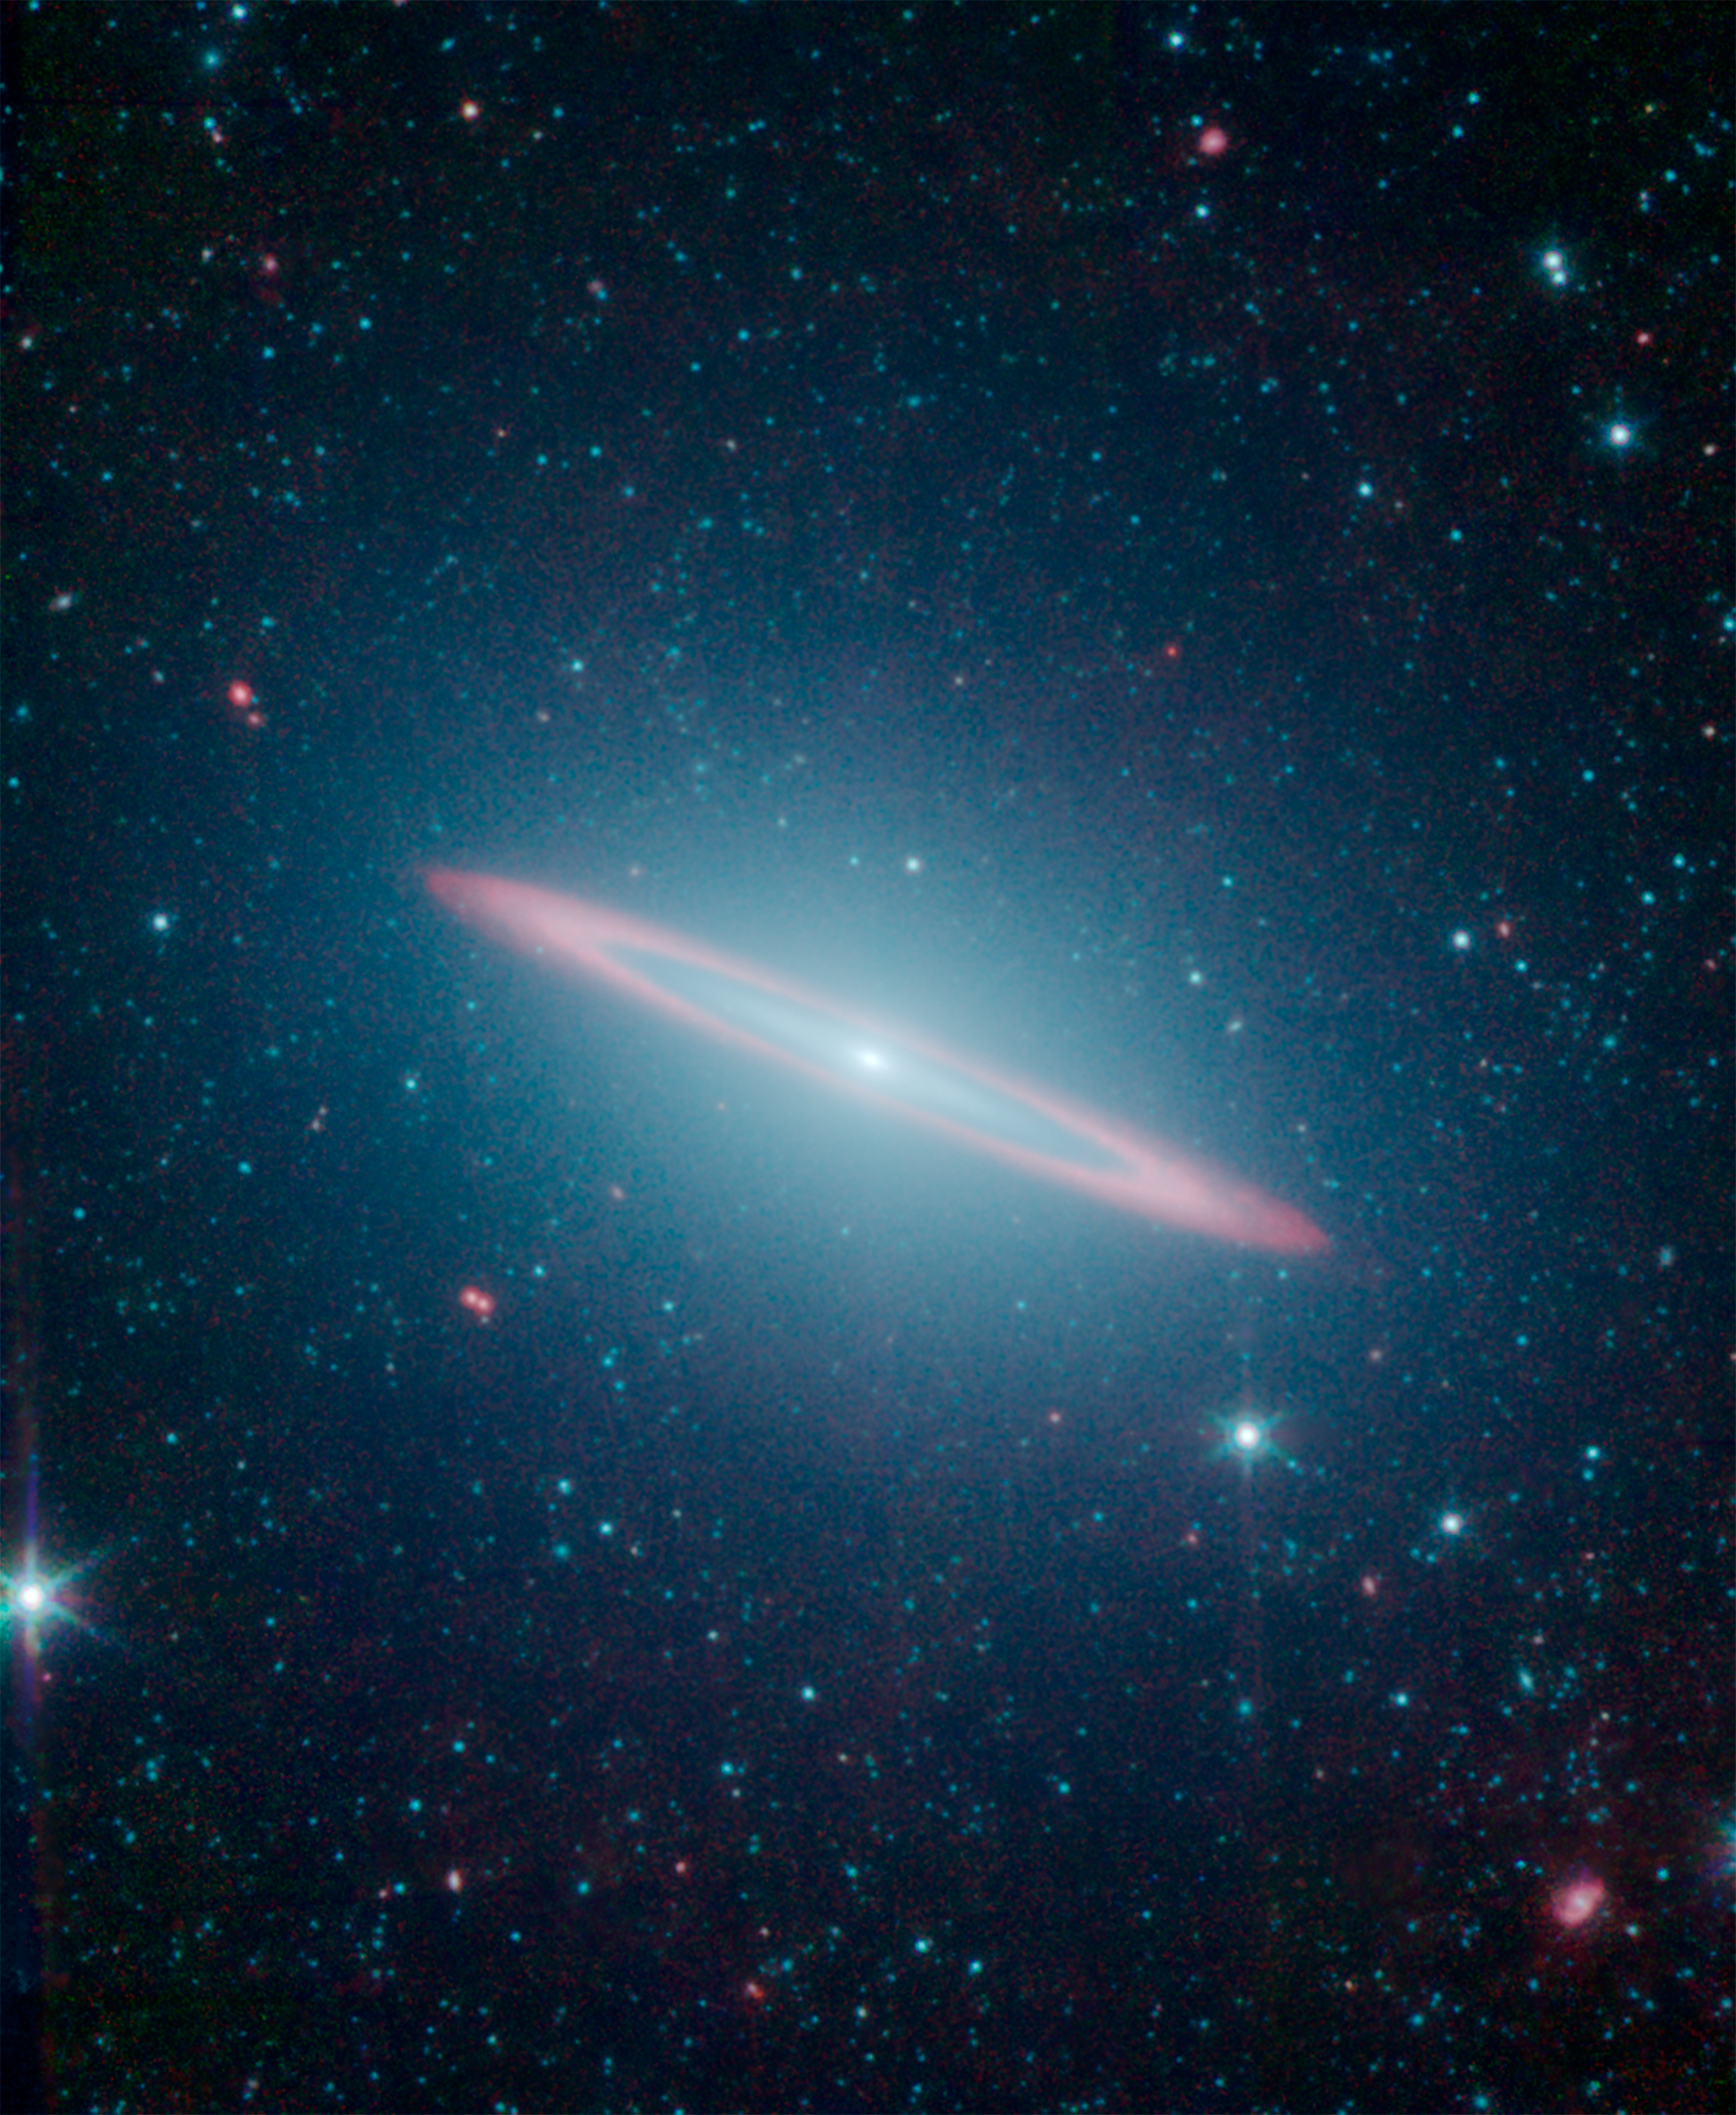

The Sombrero Galaxy's Split Personality

'The infrared vision of NASA's Spitzer Space Telescope has revealed that the Sombrero galaxy -- named after its appearance in visible light to a wide-brimmed hat -- is in fact two galaxies in one. It is a large elliptical galaxy (blue-green) with a thin disk galaxy (partly seen in red) embedded within. Previous visible-light images led astronomers to believe the Sombrero was simply a regular flat disk galaxy.

Spitzer's infrared view highlights the stars and dust. The starlight detected at 3.5 and 4.6 microns is represented in blue-green while the dust detected at 8.0 microns appears red. This image allowed astronomers to sample the full population of stars in the galaxy, in addition to its structure.

The flat disk within the galaxy is made up of two portions. The inner disk is composed almost entirely of stars, with no dust. Beyond this is a slight gap, then an outer ring of intermingled dust and stars, seen here in red.

Credit: NASA/JPL-Caltech